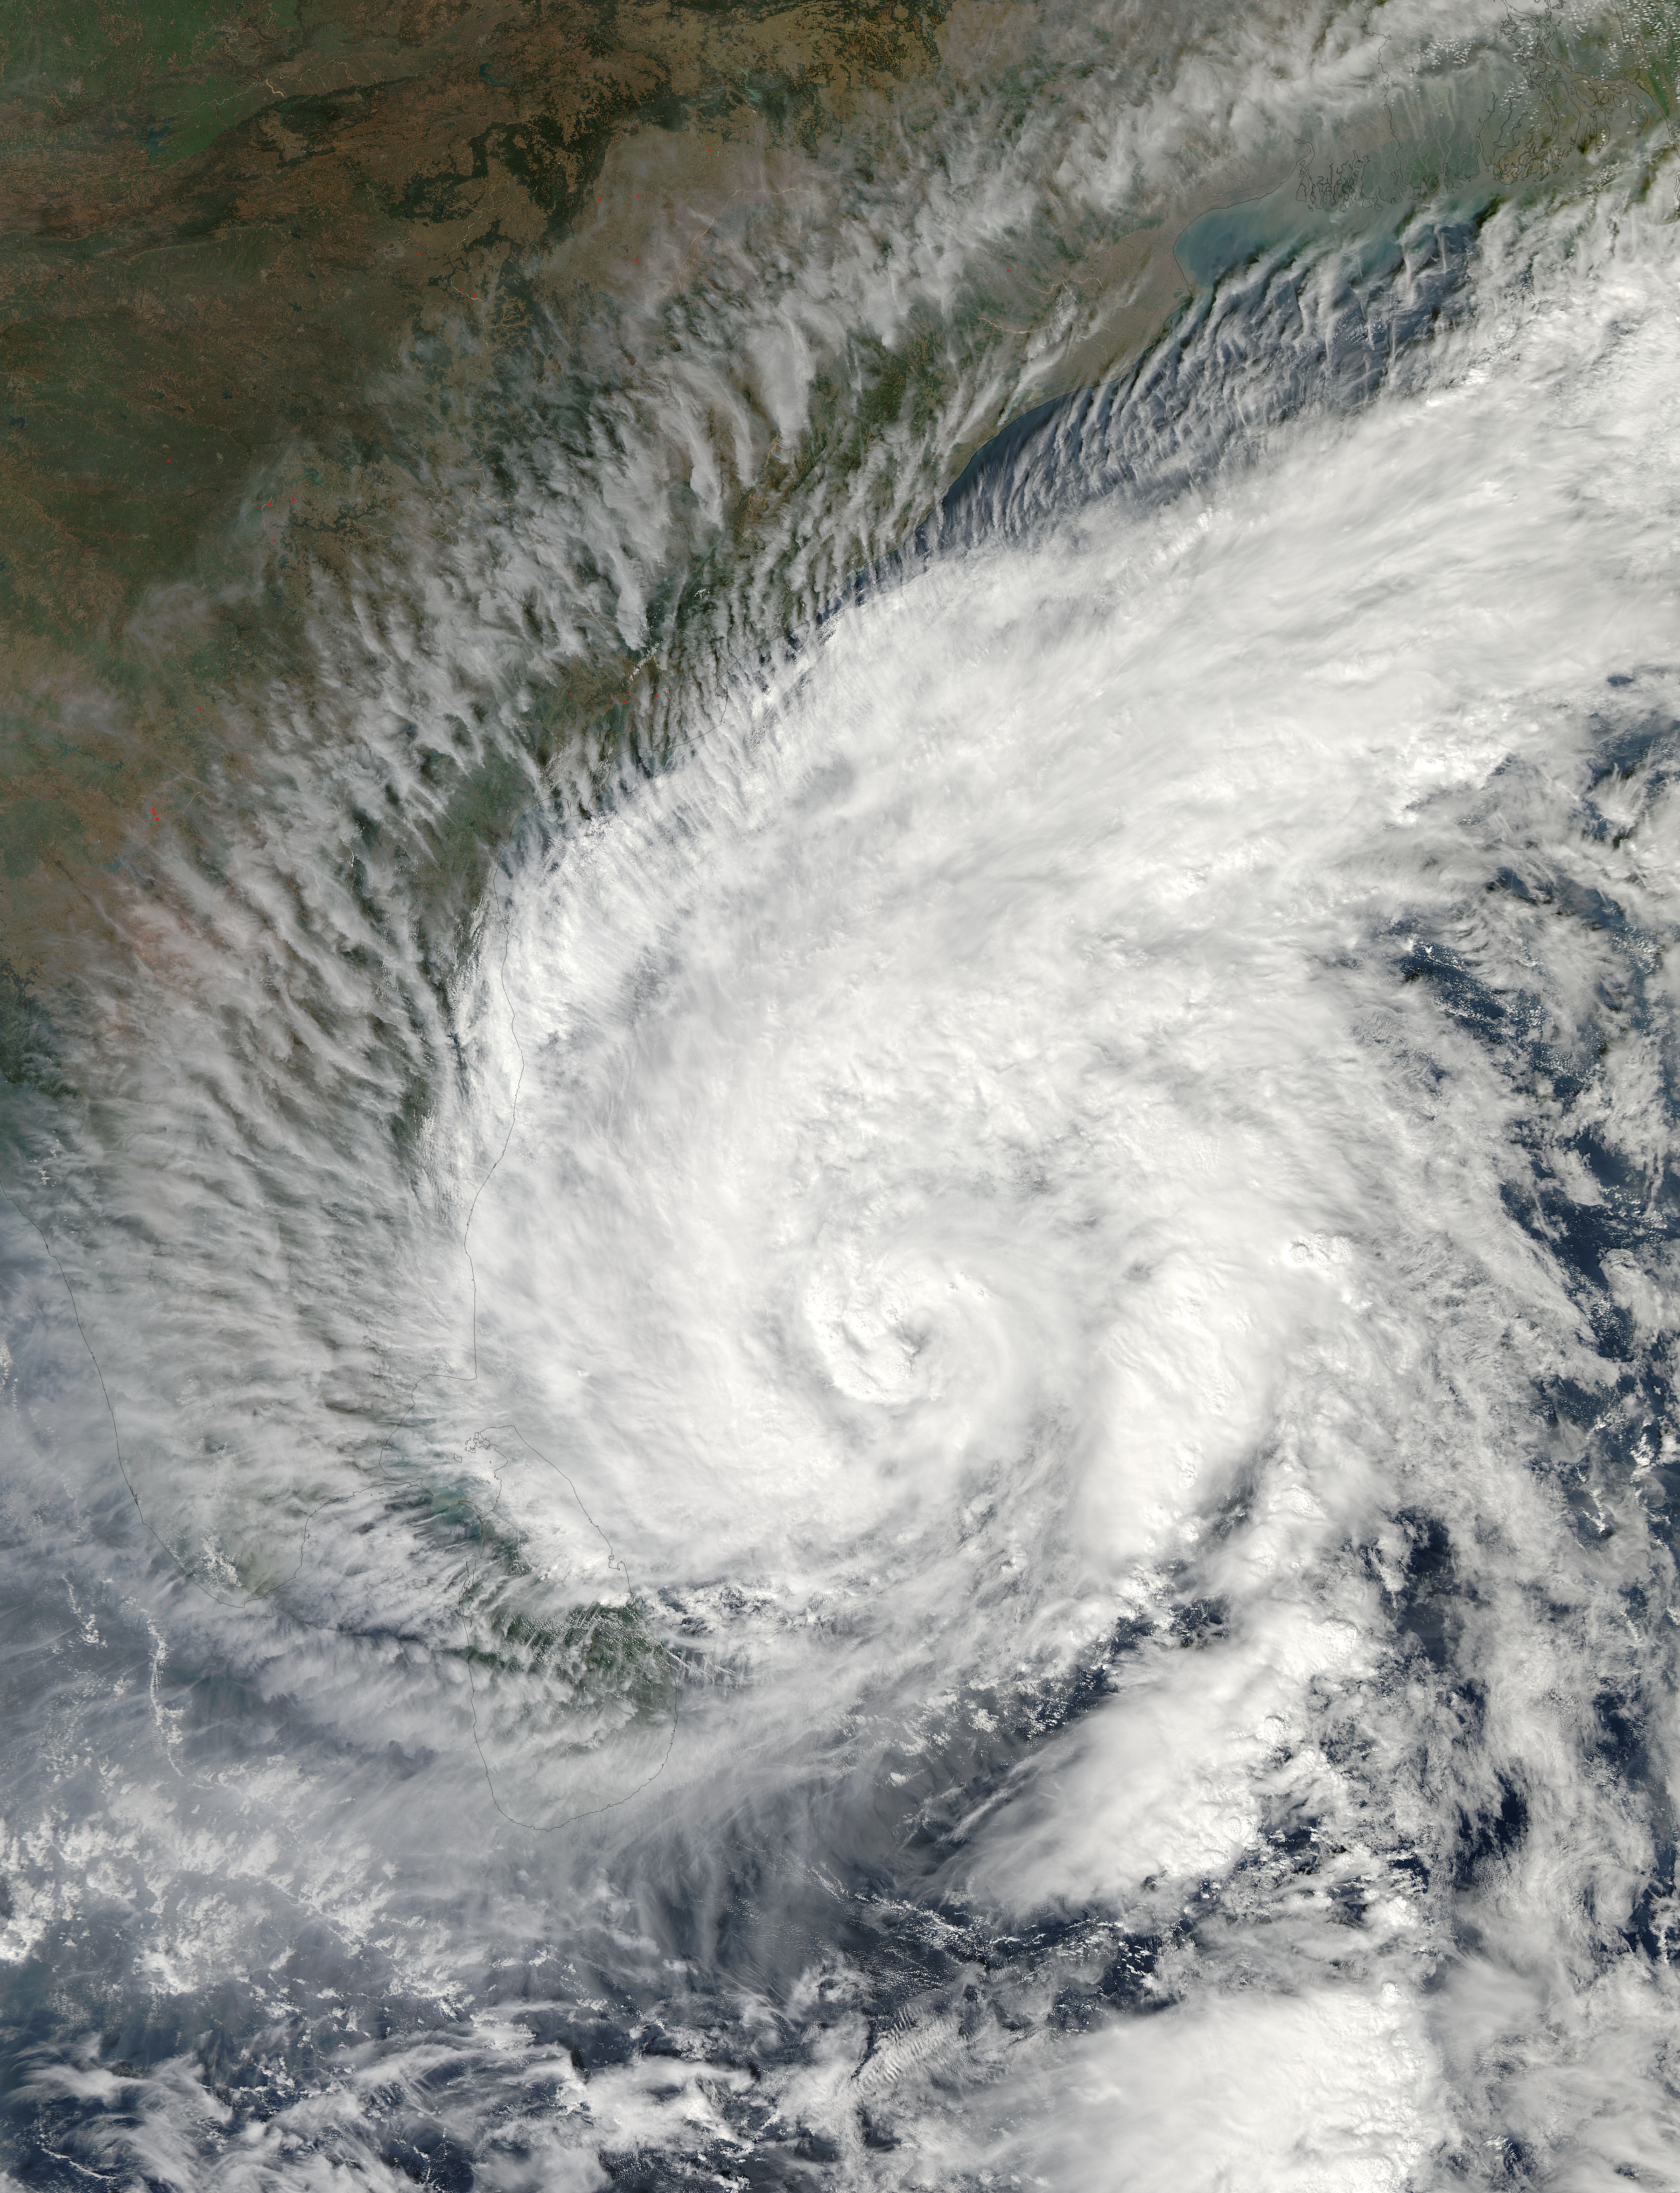

Tropical Cyclone Madi Approaching India

Tropical Cyclone Madi approaching India. Acquired by Aqua/MODIS on 12/07/2013 at 07:55 UTC.

Credit: NASA/GSFC/Jeff Schmaltz/MODIS Land Rapid Response Team